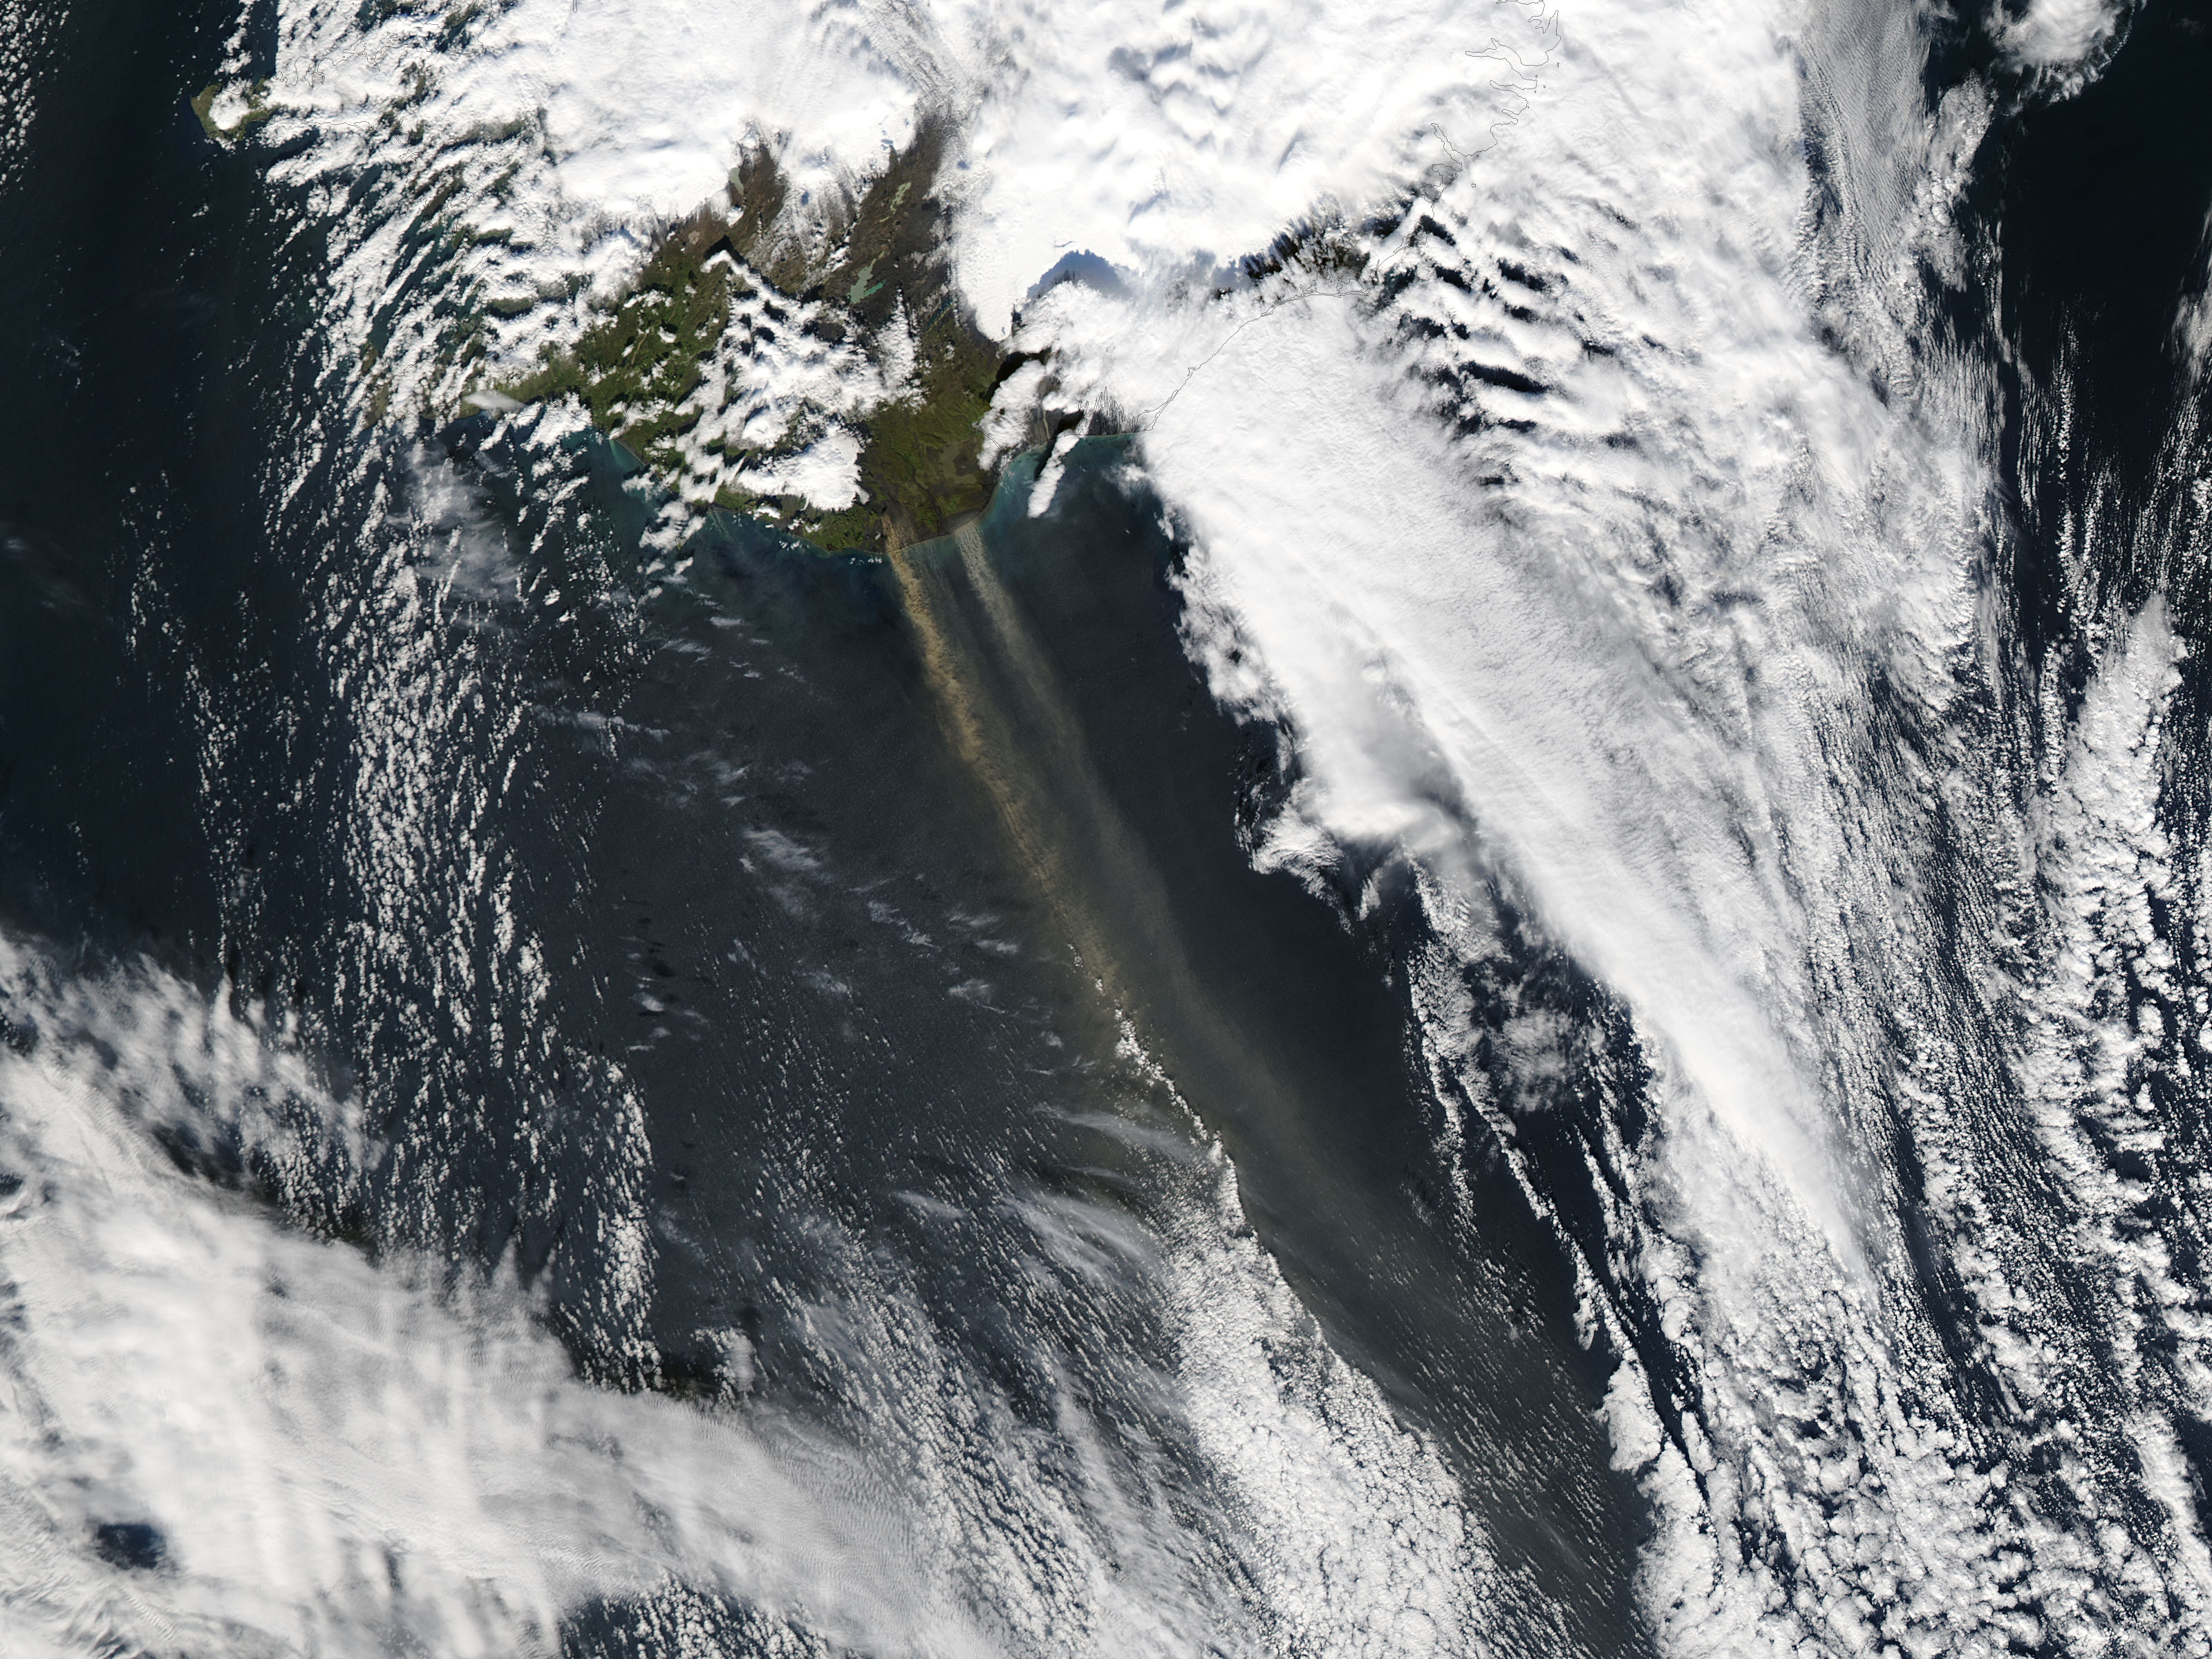

Wind-blown volcanic ash off Iceland

On September 16, 2013 the Moderate Resolution Imaging Spectroradiometer (MODIS) aboard NASA’s Aqua satellite passed over the southern tip of Iceland and captured a remarkable image dust plumes blowing hundreds of kilometers over the Atlantic Ocean. The westernmost plume is dark tan in color and so thick that the blue ocean waters are obscured from view near Iceland's coast. The eastern plume appears broader, thinner and light gray in color. According to the Icelandic Met Office, near the Mýrdalsjökull and Vatnajökull ice-caps there are vast glacial outwash plains which stretch from the glacial margins to the sea. These plains, formed by melt water from glaciers, are known as sandur. Strong northerly winds frequently blow dust from the sandur plains far from the shore. This particular dust plume originates to the east of the Mýrdalsjökull ice cap. The Katla volcano, one of the largest in Iceland, lies under the Mýrdalsjökull glacier and in the general region of the westernmost plume. Katla has a history of large, violent eruptions occurring on an average of every 50-100 years. The volcano has been increasingly restless since 1999, with increased seismicity in recent years. In 2011 a very small eruption was reported, with minimal damage. Because of the increasing restlessness and the dangerous nature of historic eruptions, the volcano is currently carefully monitored. None of the monitoring agencies reported eruption at Katla in mid-September of this year.

Credit: NASA/GSFC/Jeff Schmaltz/MODIS Land Rapid Response Team